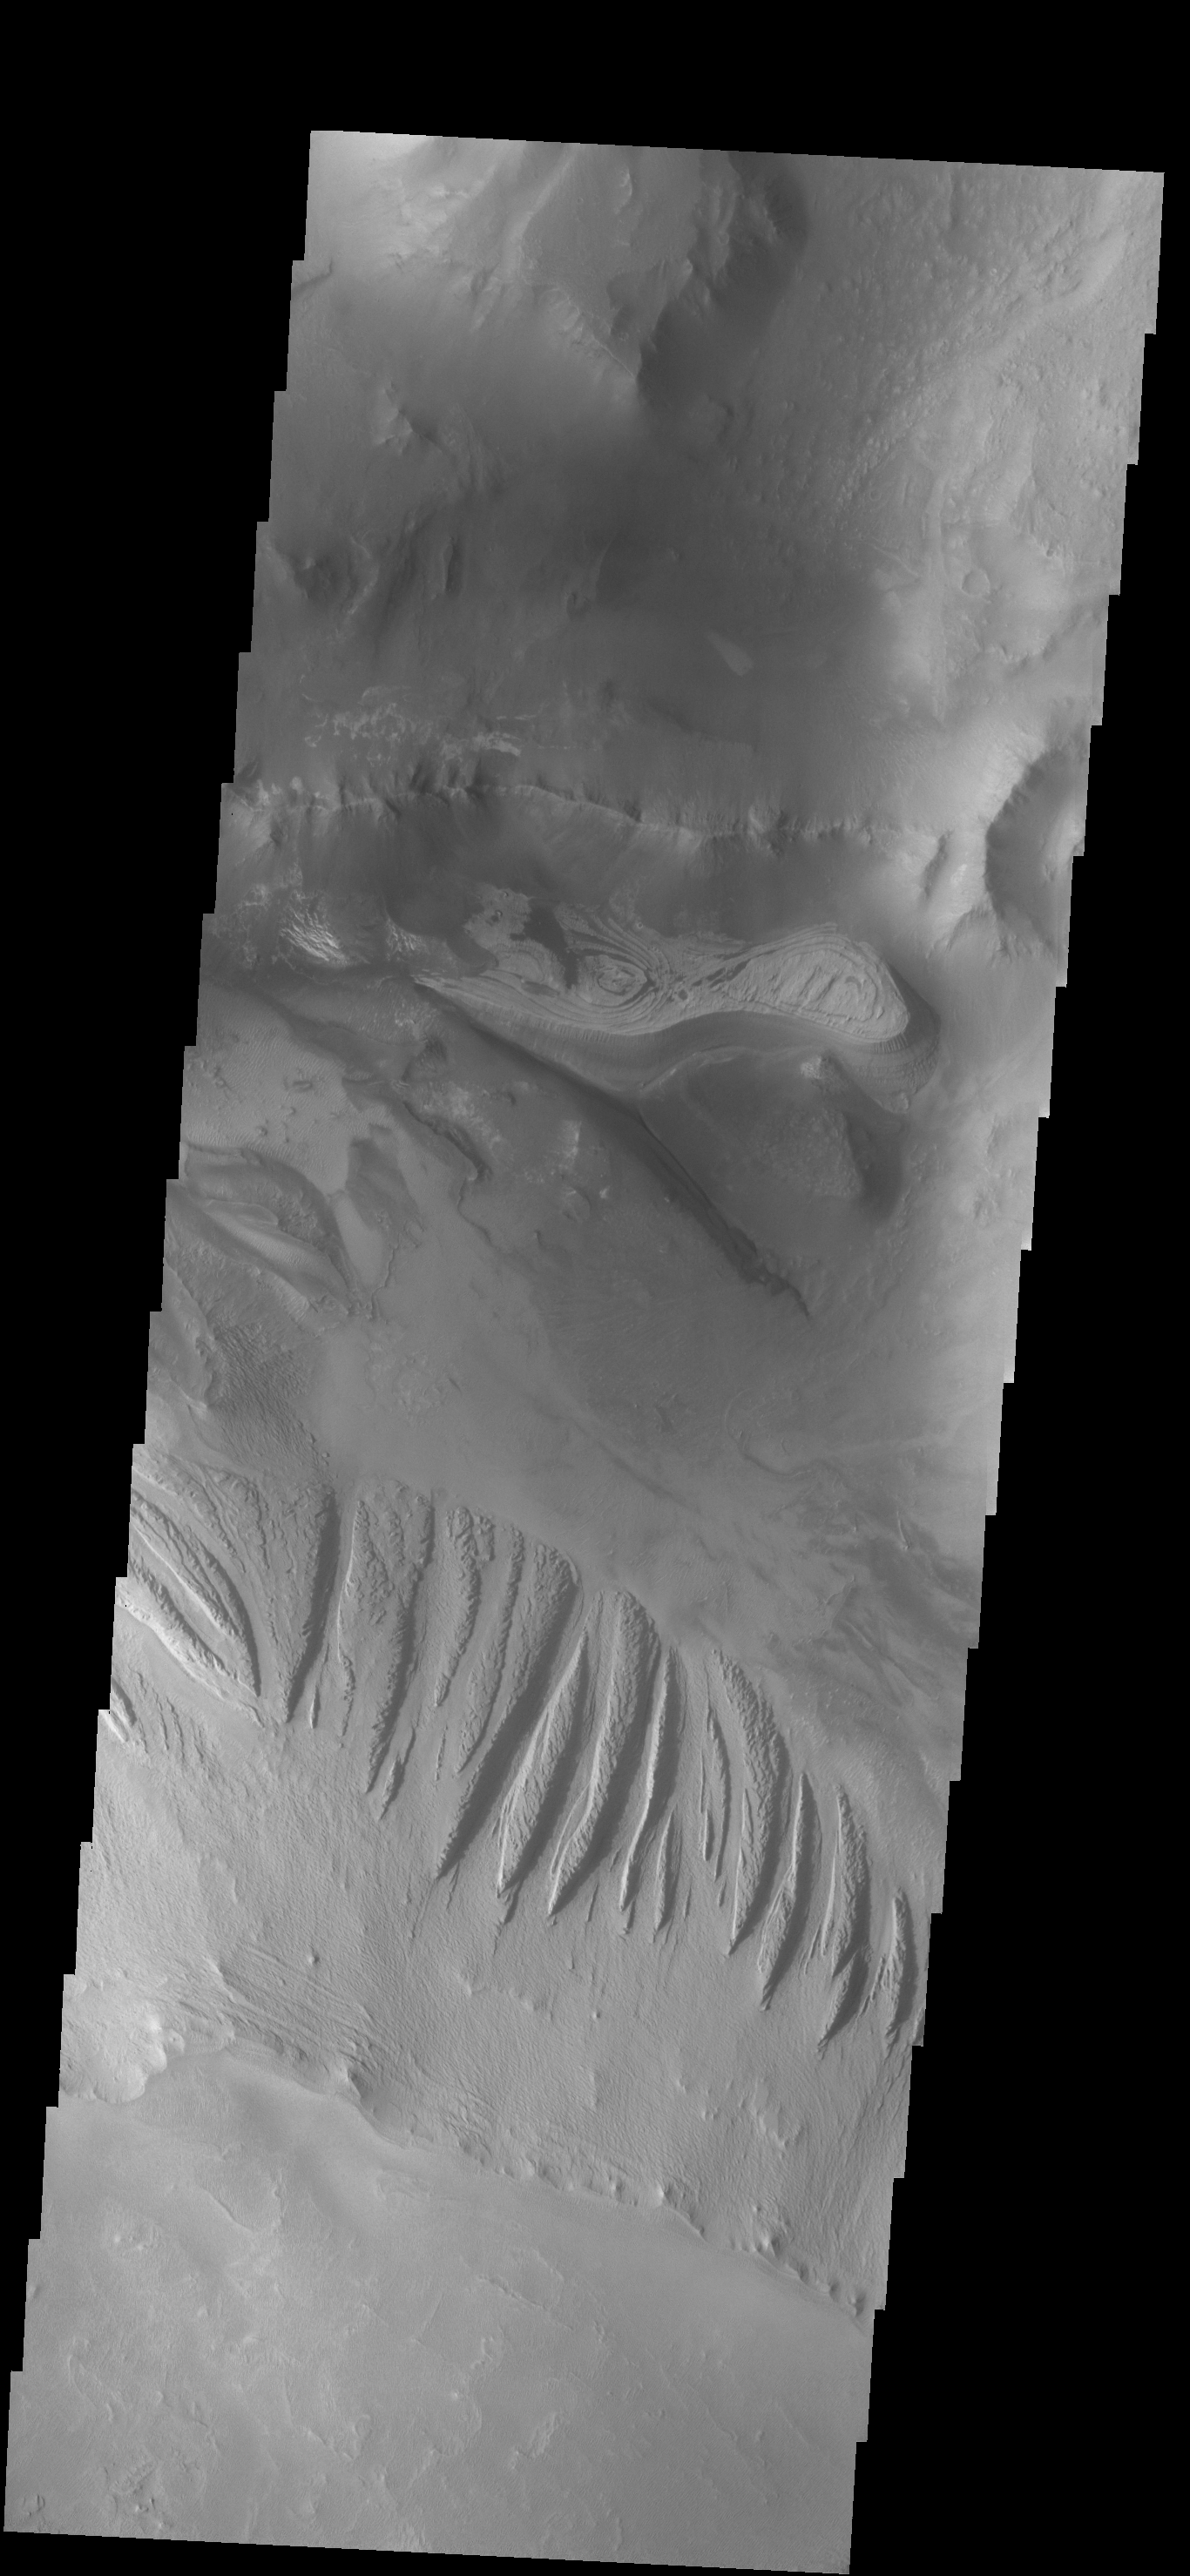

Candor Chasma

This VIS image shows a portion of Candor Chasma.

Credit: NASA/JPL-Caltech/ASU